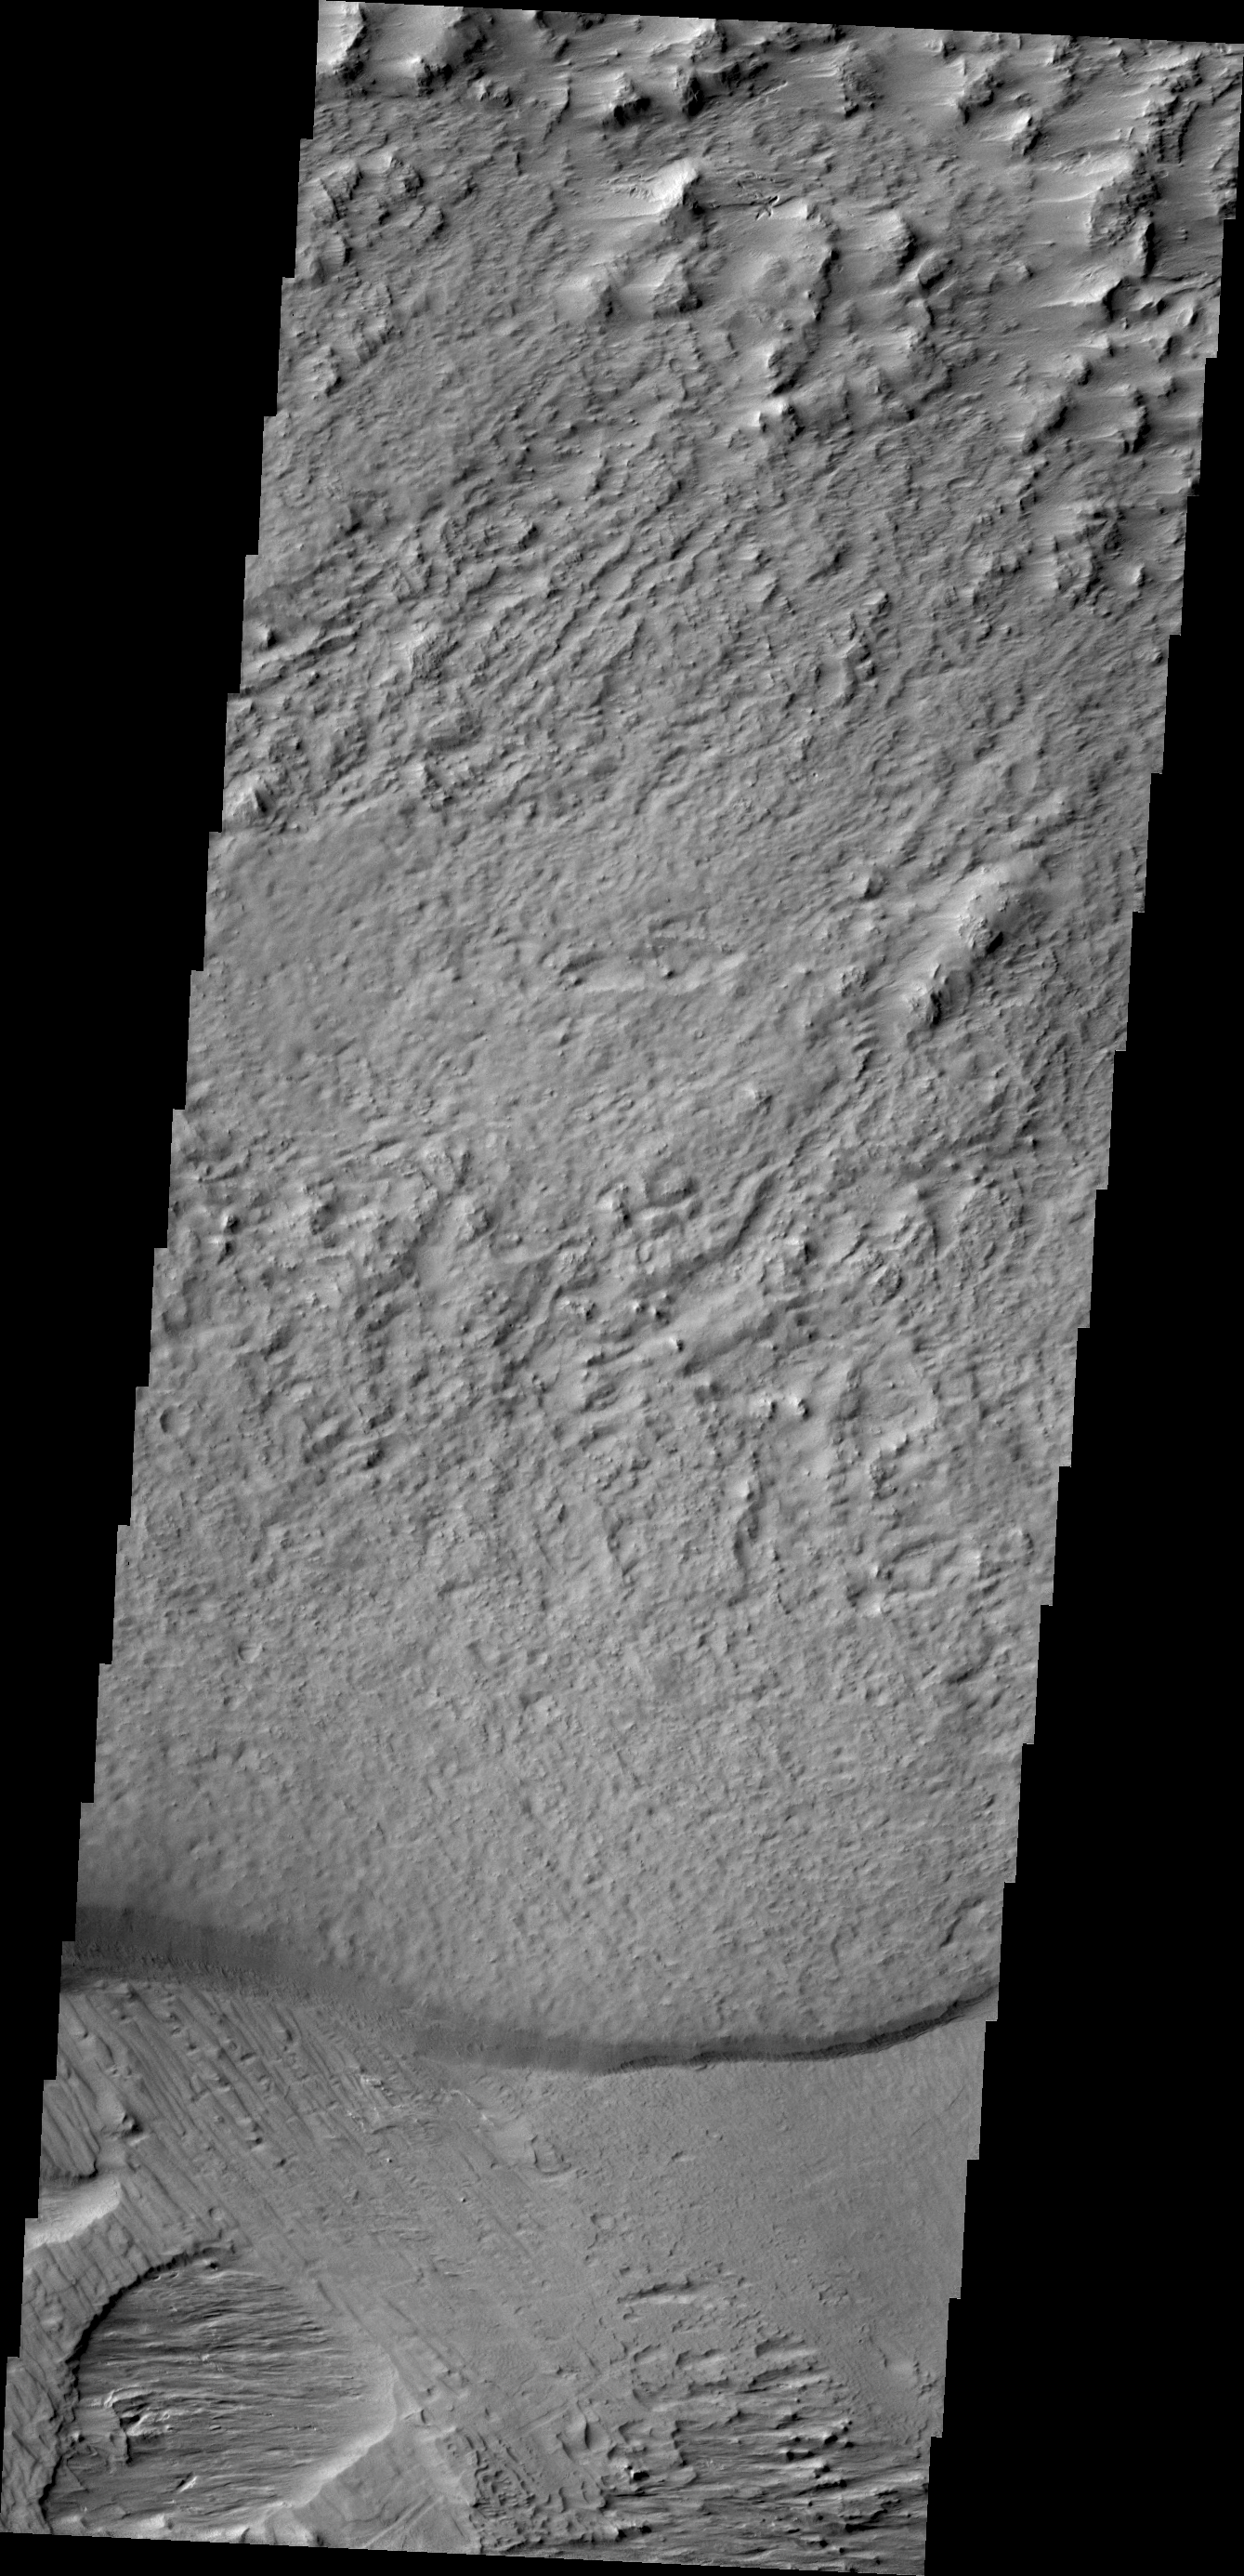

Wind Effects

The region southwest of Olympus Mons is covered with materials that have been eroded by the wind. Surface materials in this area indicate wind action in many different directions.

Credit: NASA/JPL/ASU